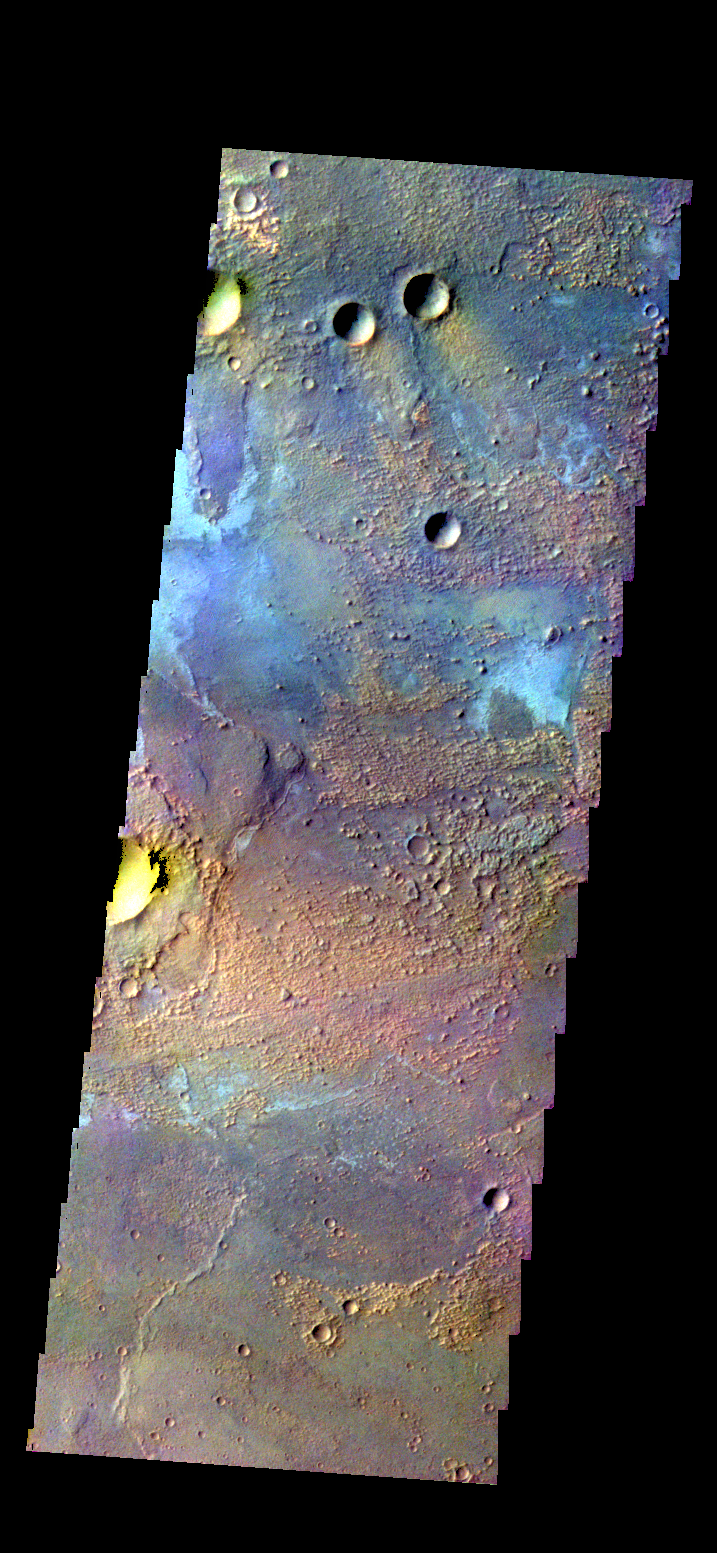

Terra Sirenum – False Color

The THEMIS camera contains 5 filters. The data from different filters can be combined in mulitple ways to create a false color image. These false color images may reveal subtle variations of the surface not easily identified in a single band image. Today’s false color image shows part of the plains of Terra Sirenum near Sirenum Fossae.

Credit: NASA/JPL-Caltech/ASU